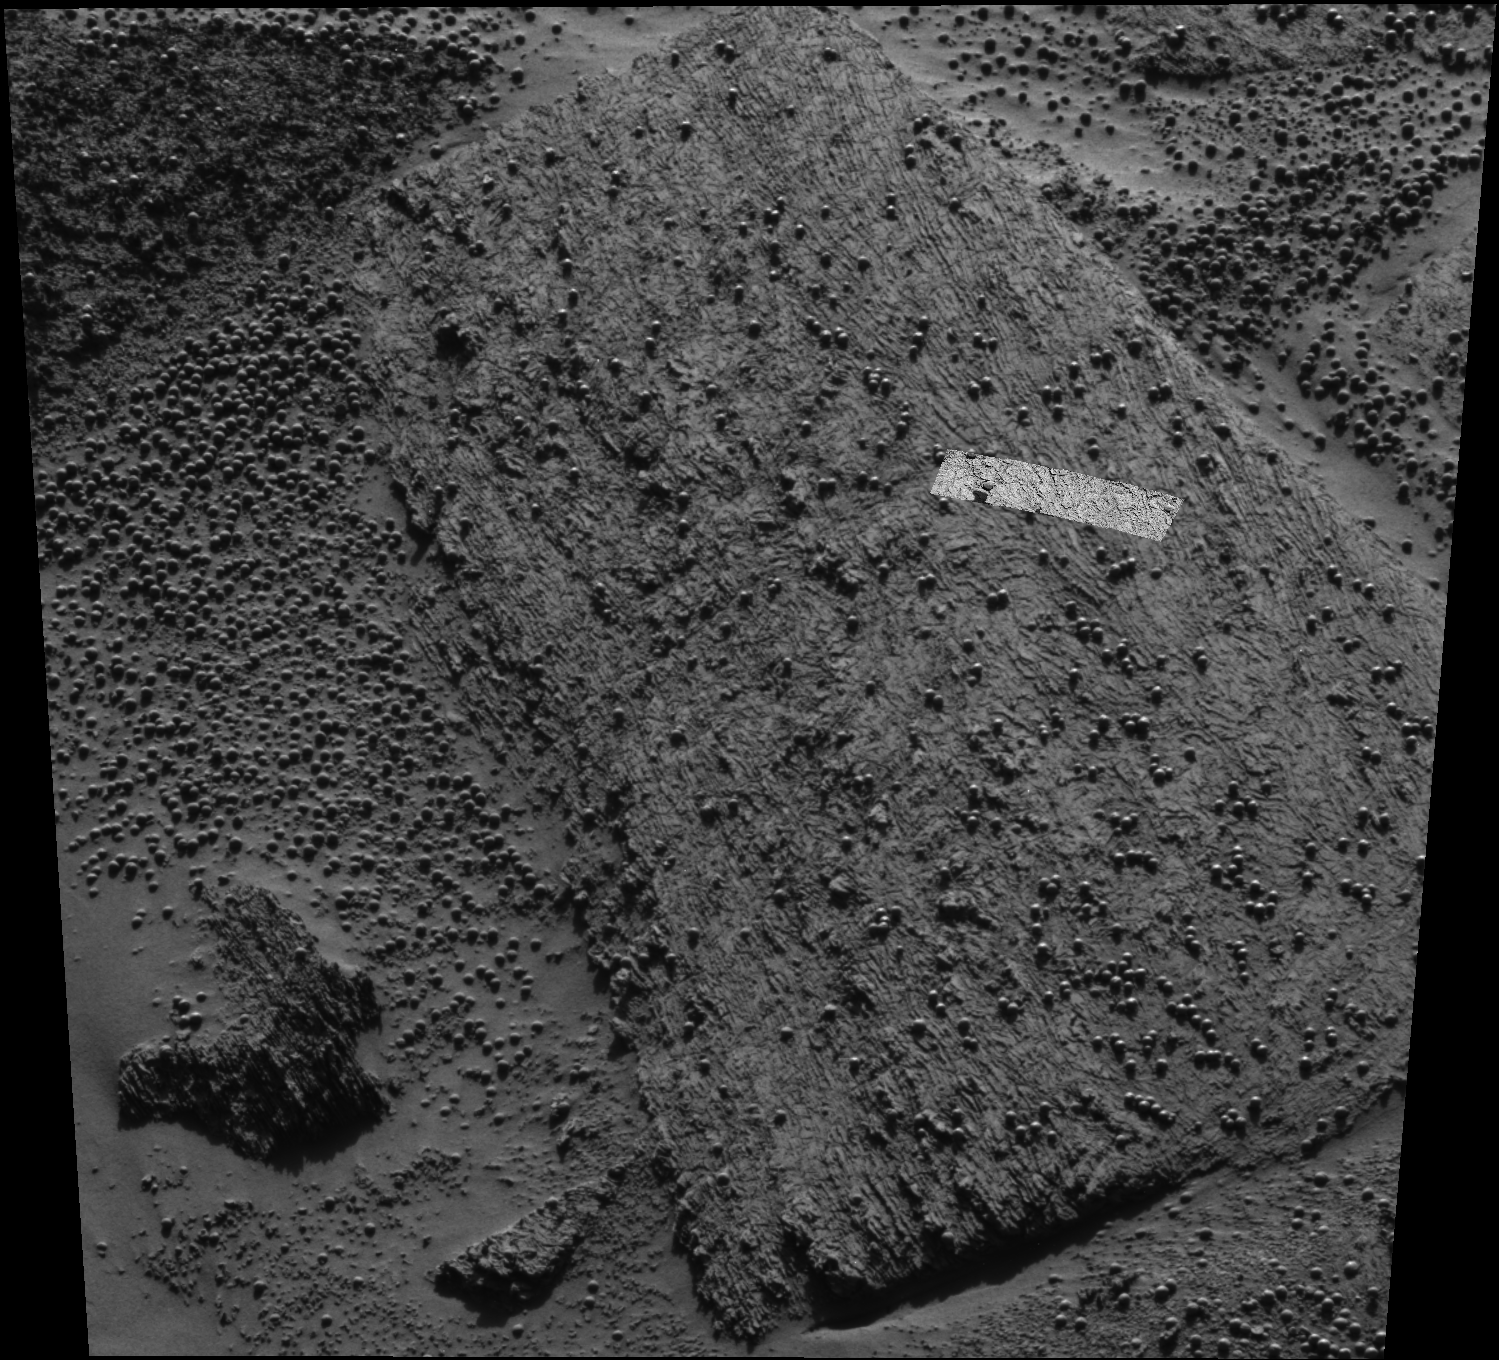

“Pyrrho” Mania

Scientists are investigating the ripples and textures seen in this image, taken by the panoramic camera on NASA’s Mars Exploration Rover Opportunity. The highlighted strip just right of center was taken by the microscopic imager located on the rover’s instrument deployment device or “robotic arm.” The images were taken from “Panoramic Position 2” on the southeast side of the rim of “Endurance” Crater. This rock target, nicknamed “Pyrrho,” shows interesting braided patterns that were investigated in close detail using the microscopic imager.

Credit: NASA/JPL/Cornell/USGS